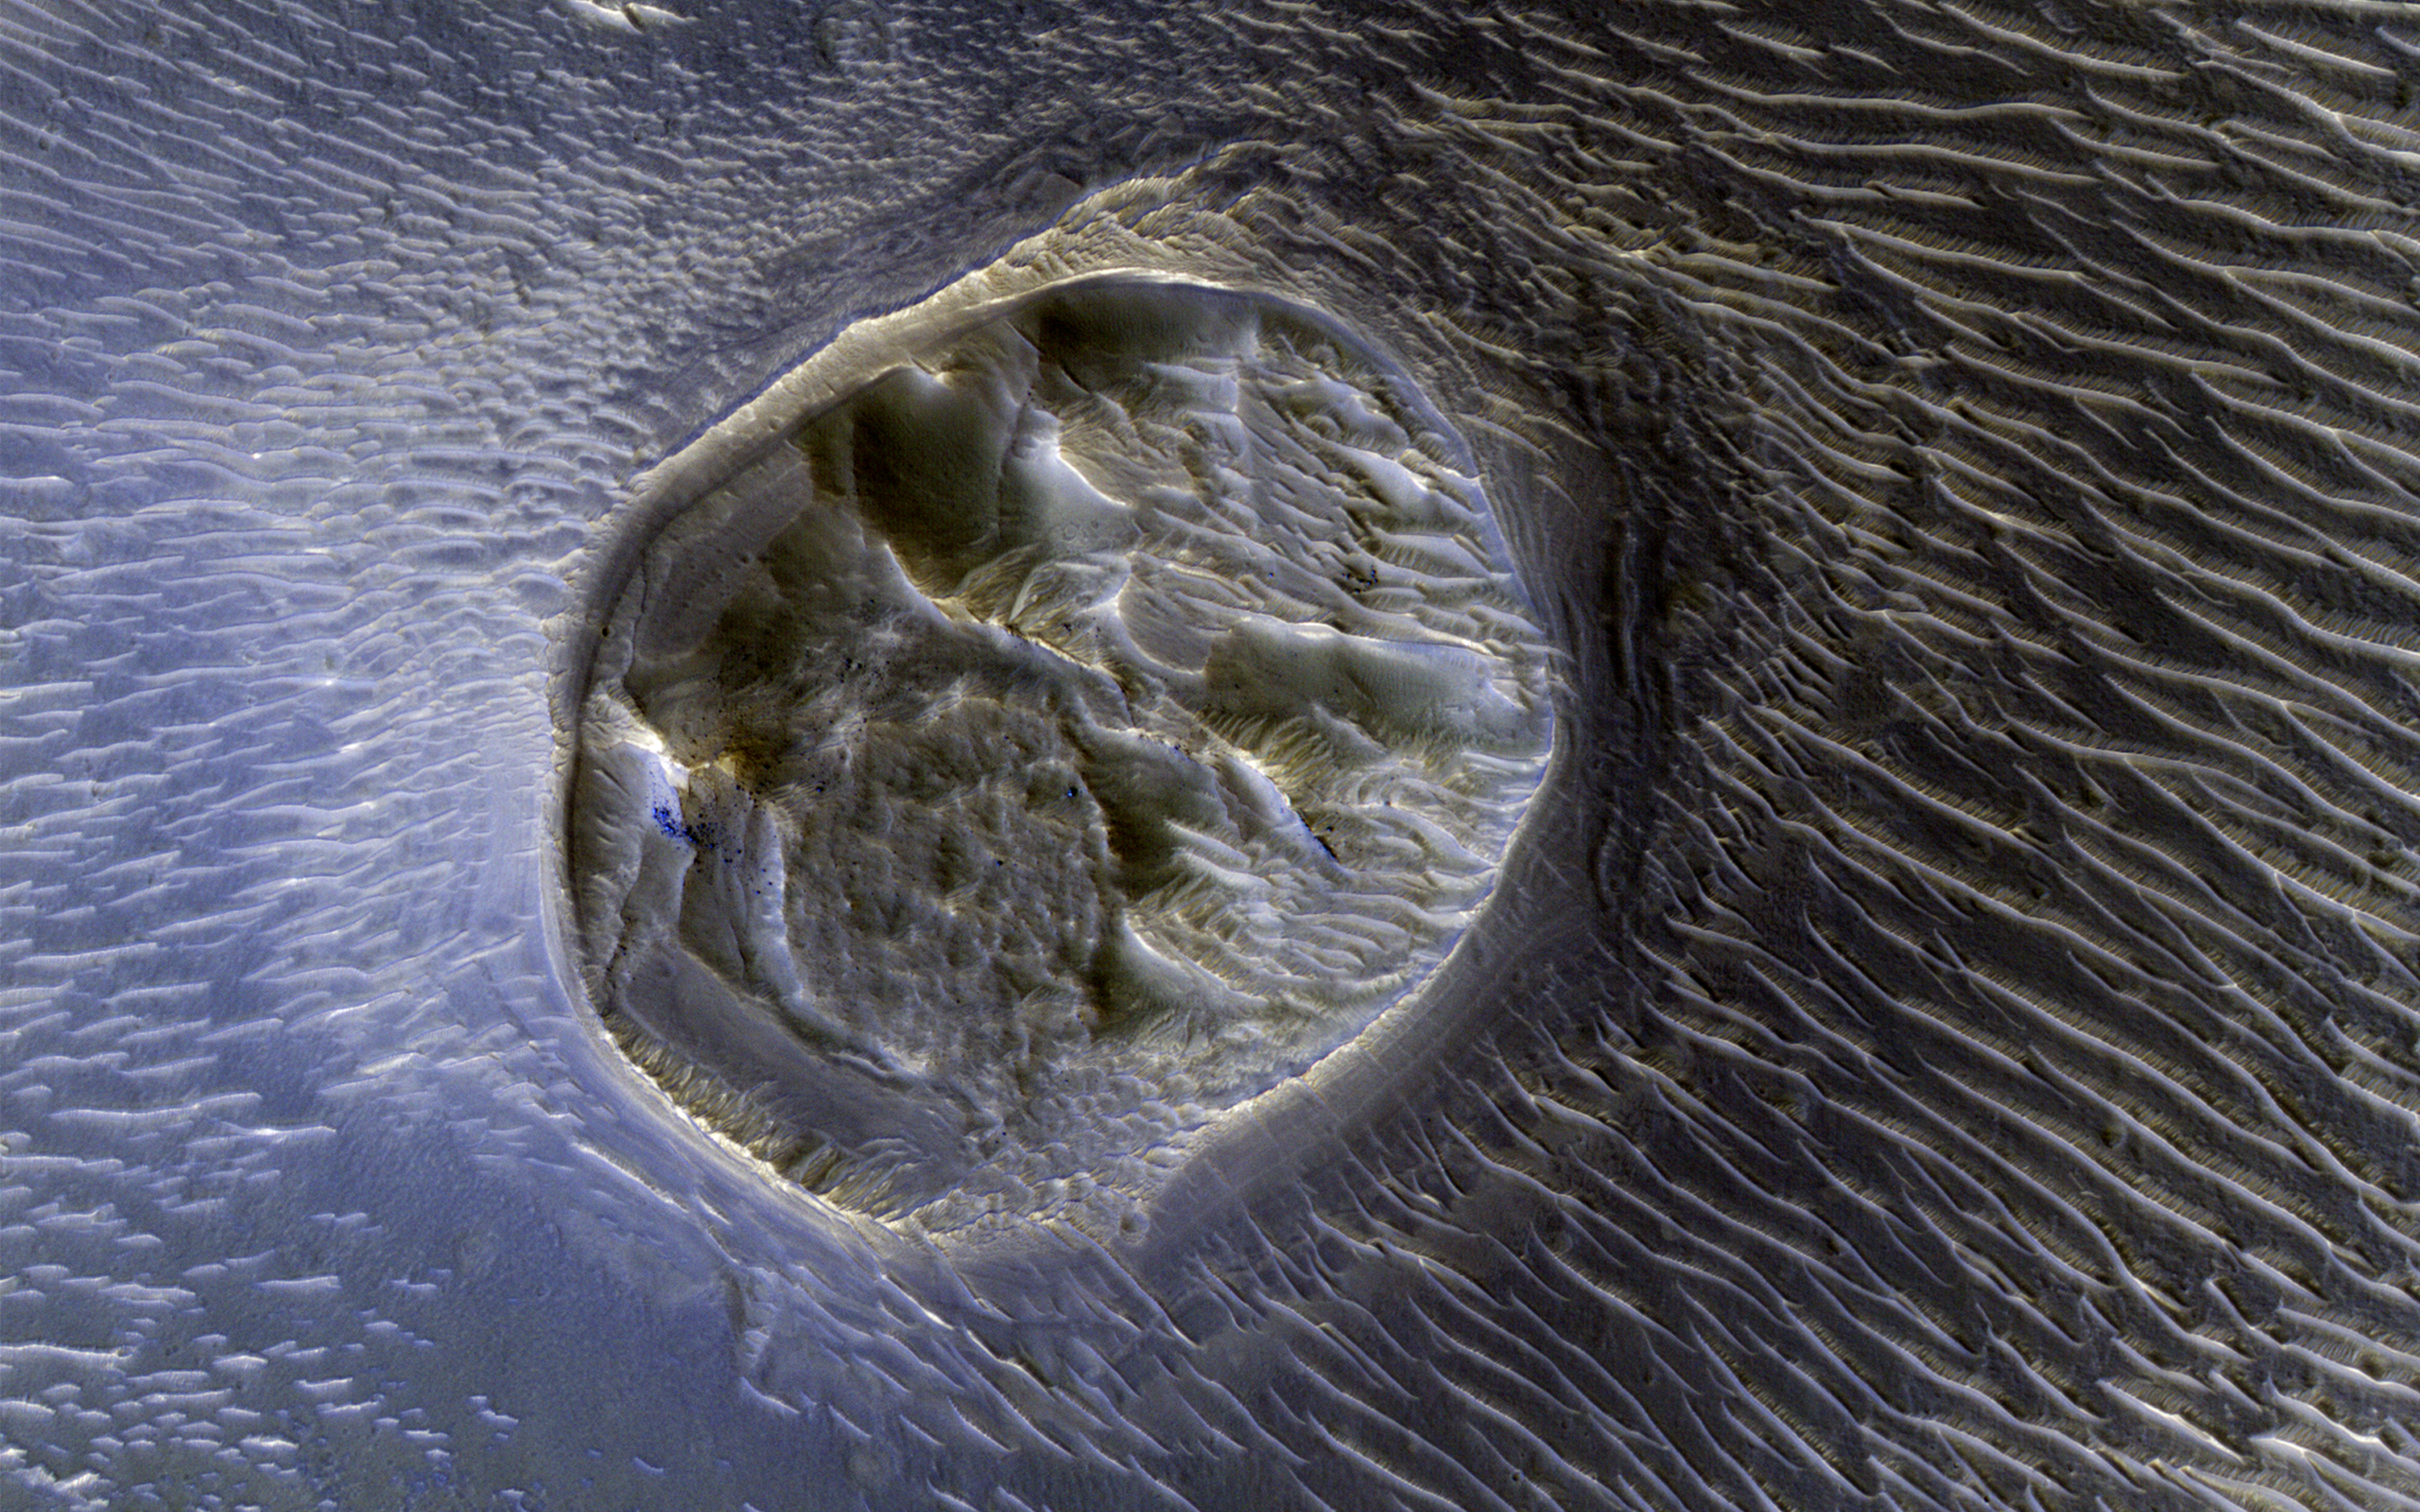

A Mesa in Noctis Labyrinthus

This image from NASA’s Mars Reconnaissance Orbiter shows a small (0.4 kilometer) mesa, one of several surrounded by sand dunes in Noctis Labyrinthyus, an extensively fractured region on the western end of Valles Marineris.

Heavily eroded, with clusters of boulders and sand dunes on its surface, this layered mesa is probably comprised of sedimentary deposits that are being exhumed as it erodes. The layers themselves are visible as faint bands along the lower left edge of the mesa.

The map is projected here at a scale of 50 centimeters (19.7 inches) per pixel. [The original image scale is 20.7 centimeters (19.6 inches) per pixel (with 2 x 2 binning); objects on the order of 158 centimeters (62.2 inches) across are resolved.] North is up.

The University of Arizona, Tucson, operates HiRISE, which was built by Ball Aerospace & Technologies Corp., Boulder, Colo. NASA’s Jet Propulsion Laboratory, a division of Caltech in Pasadena, California, manages the Mars Reconnaissance Orbiter Project for NASA’s Science Mission Directorate, Washington.

Credit: NASA/JPL-Caltech/Univ. of Arizona